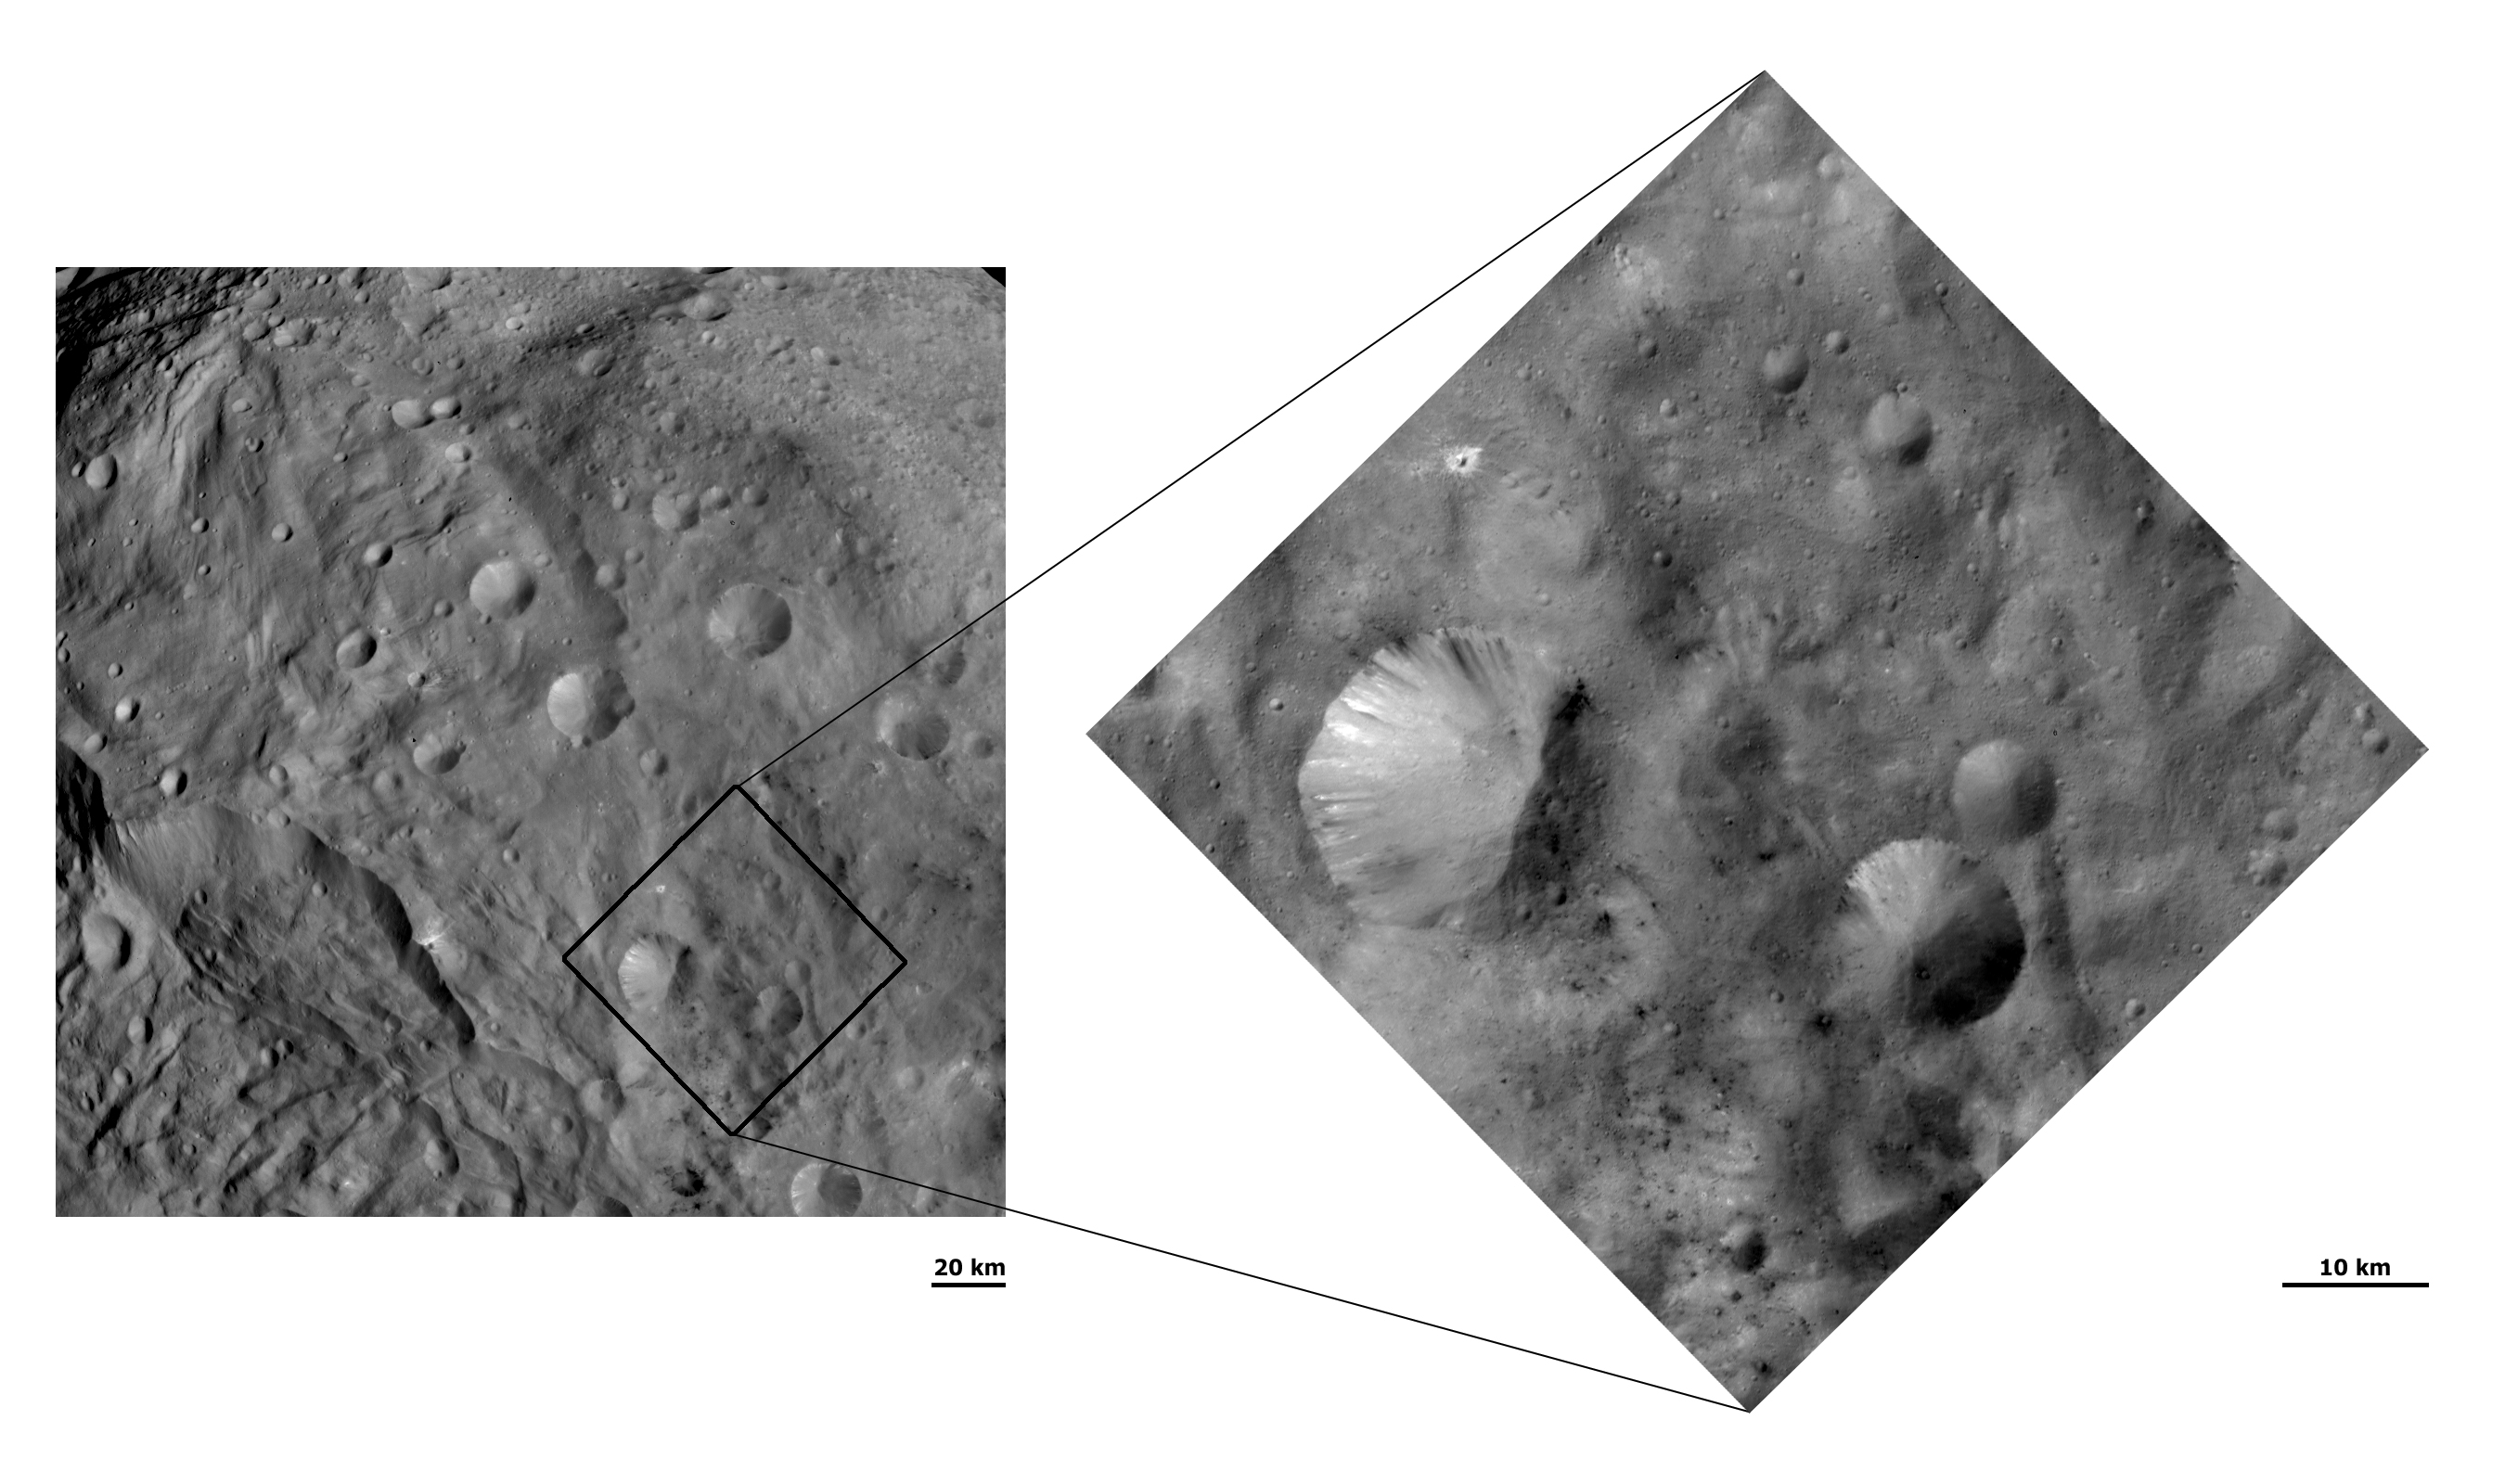

Unusual Craters on Vesta III

These Dawn FC (framing camera) images show craters with both sharp and smooth crater rims in Vesta’s southern hemisphere. The left image has a much wider field of view than the right image and displays the craters with both sharp and smooth rims in the bottom right of the image. Most of the other craters in this image either have sharp or smooth rims. The detailed structure of the sharp and smooth rimmed craters is seen in the right image, which has a smaller field of view and a higher resolution than the left image. Landsliding seems to be occurring on the smooth rims, which results in them losing a definite sharp rim. Dark and bright material is also seen slumping into the craters from their rims.

NASA’s Dawn spacecraft obtained these images with its framing camera on August 29th and September 30th 2011. These images were taken through the camera’s clear filter. The distance to the surface of Vesta is 2740km and 702km and the images have a resolution of about 250 meters and 63 meters per pixel respectively.

The Dawn mission to Vesta and Ceres is managed by NASA’s Jet Propulsion Laboratory, a division of the California Institute of Technology in Pasadena, for NASA’s Science Mission Directorate, Washington D.C. UCLA is responsible for overall Dawn mission science. The Dawn framing cameras have been developed and built under the leadership of the Max Planck Institute for Solar System Research, Katlenburg-Lindau, Germany, with significant contributions by DLR German Aerospace Center, Institute of Planetary Research, Berlin, and in coordination with the Institute of Computer and Communication Network Engineering, Braunschweig. The Framing Camera project is funded by the Max Planck Society, DLR, and NASA/JPL.

Credit: NASA/JPL-Caltech/UCLA/MPS/DLR/IDA